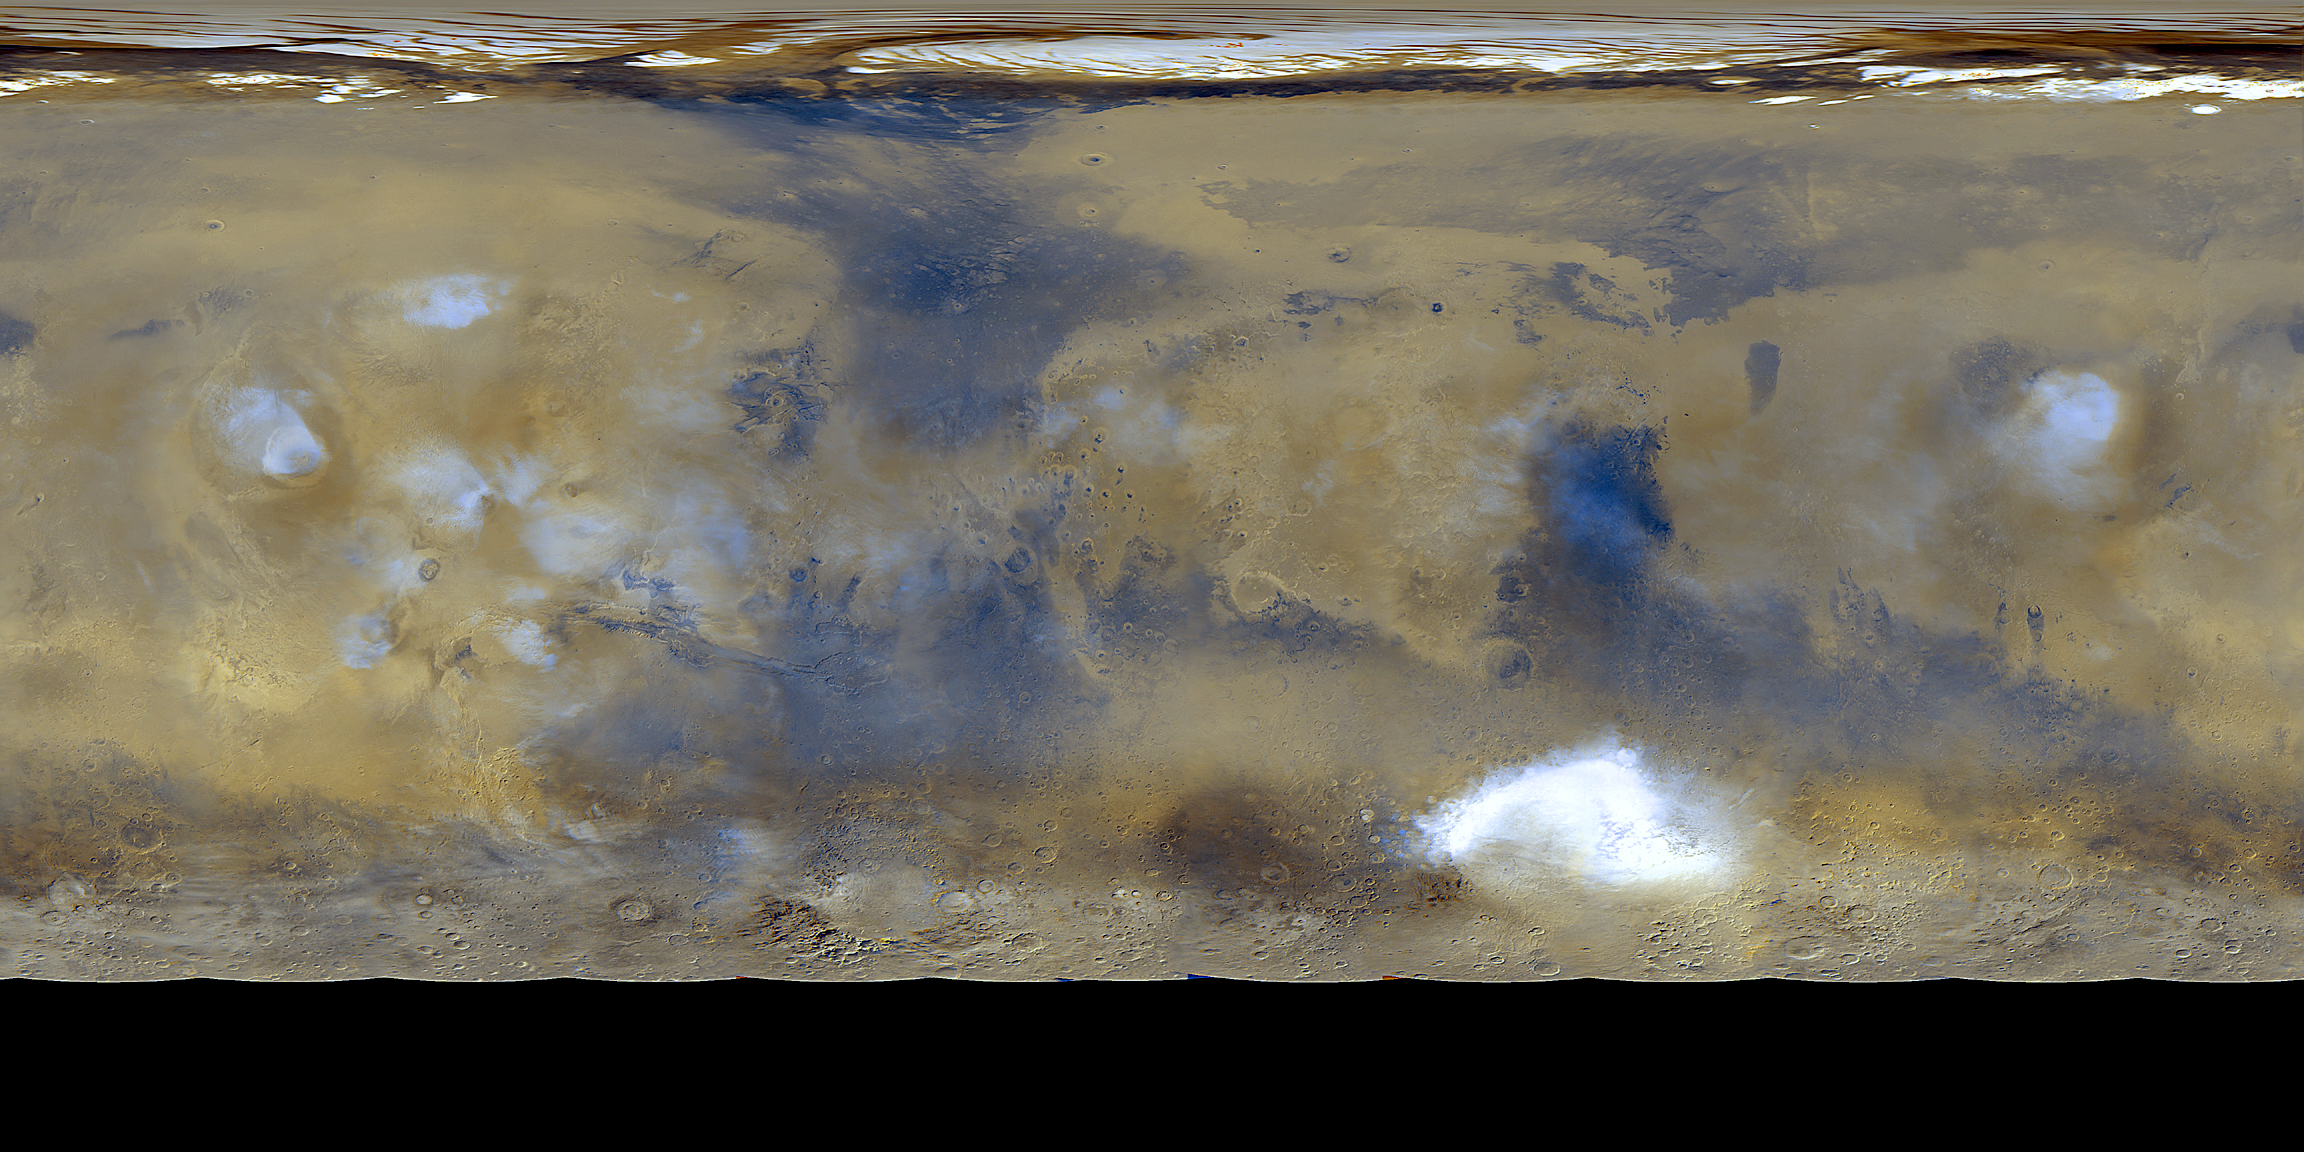

Global Weather

Twelve orbits a day provide the MOC wide angle cameras a global “snapshot” of weather patterns across the planet. Here, bluish-white water ice clouds hang above the Tharsis volcanoes. The map is a mosaic of 24 images taken on a single northern summer day in April 1999.

Credit: NASA/JPL/MSSS